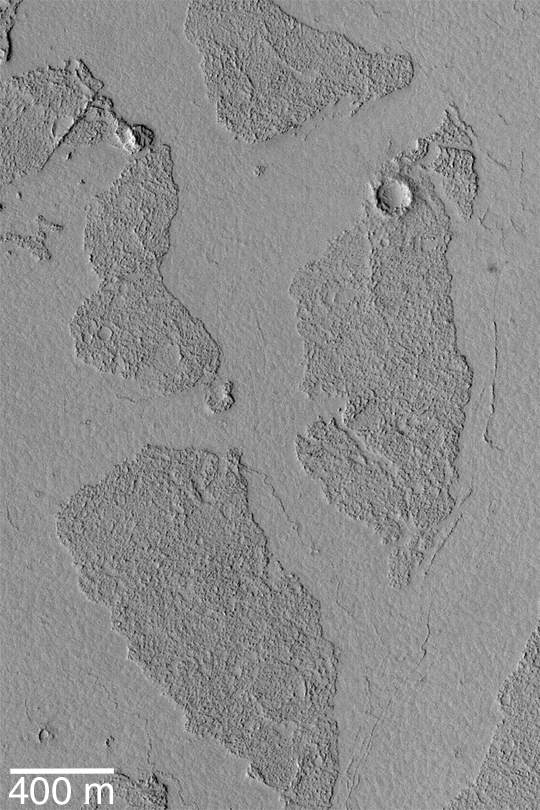

Marte Vallis Platy Flows

MGS MOC Release No. MOC2-442, 4 August 2003

The Marte Vallis system, located east of Cerberus and west of Amazonis Planitia, is known for its array of broken, platy flow features. This Mars Global Surveyor (MGS) Mars Orbiter Camera (MOC) image shows a close-up view of some of these plates; they appear to be like puzzle pieces that have been broken apart and moved away from each other. The Mars science community has been discussing these features for the past several years–either the flows in Marte Vallis are lava flows, or mud flows. In either case, the material was very fluid and had a thin crust on its surface. As the material continued to flow through the valley system, the crust broke up into smaller plates that were then rafted some distance down the valley. This picture is located near 6.9°N, 182.8°W. It is illuminated by sunlight from the left.

Credit: NASA/JPL/Malin Space Science Systems